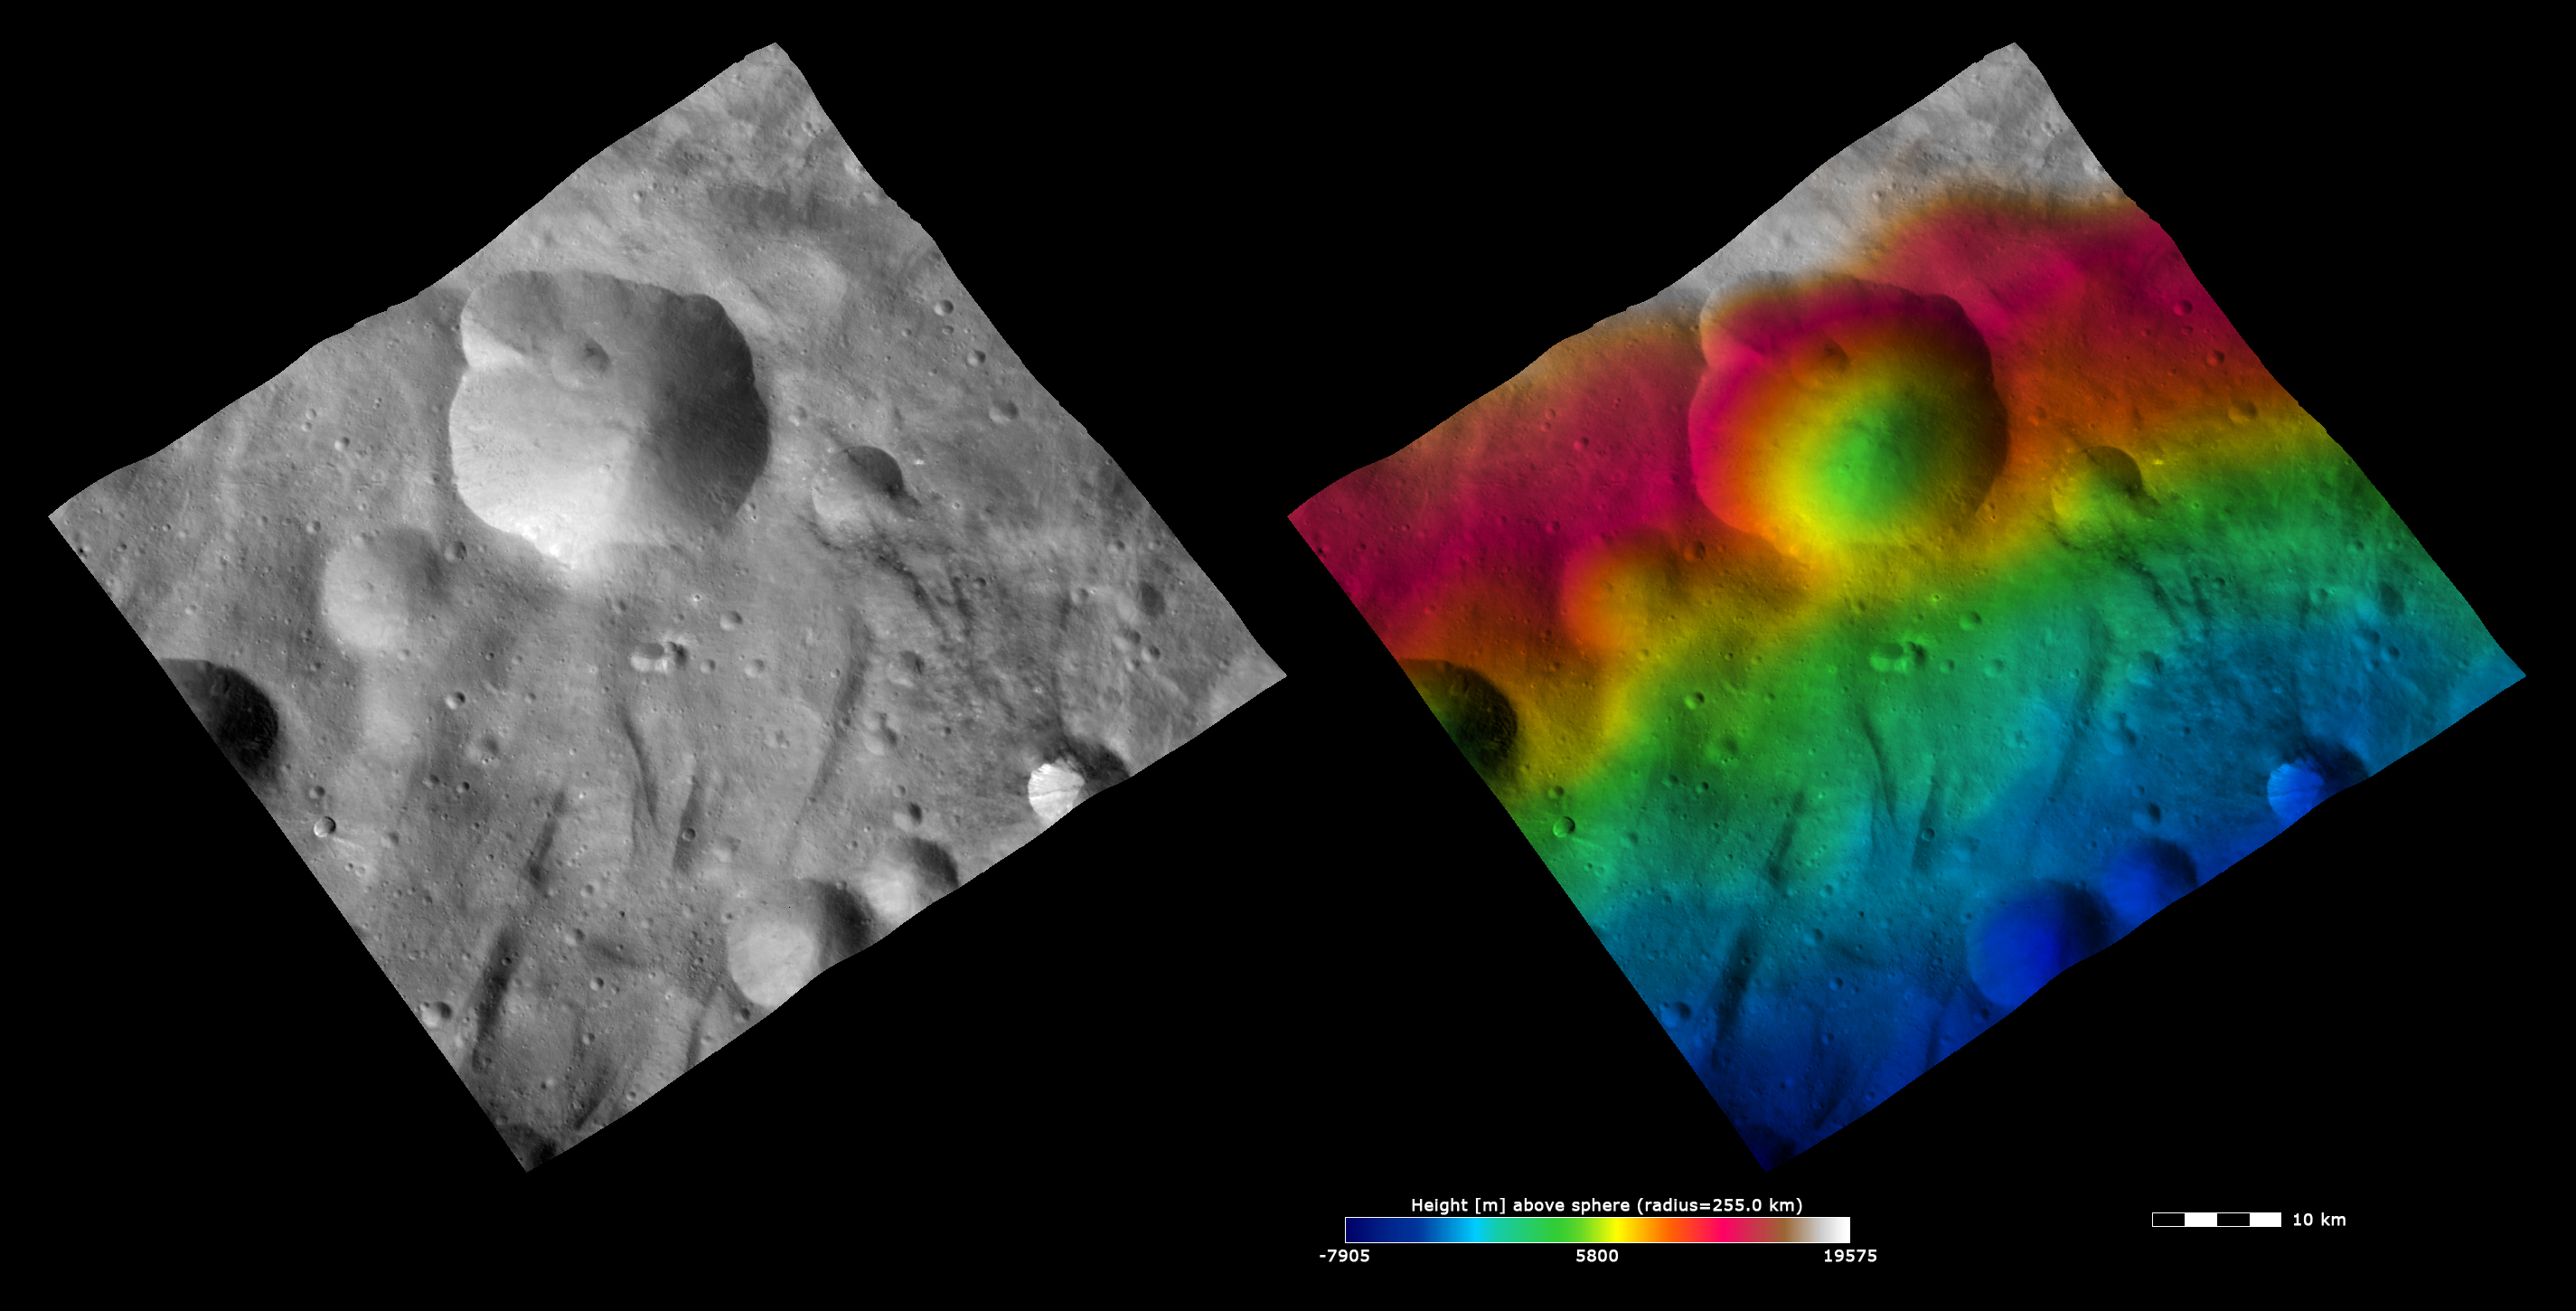

Topography and Albedo Image of Urbinia Crater

These Dawn FC (framing camera) images show Urbinia crater, after which Urbinia quadrangle is named. The left image is an albedo image, which is taken directly through the clear filter of the FC. Such an image shows the albedo (e.g. brightness/darkness) of the surface. The right image uses the same albedo image as its base but then a color-coded height representation of the topography is overlain onto it. The topography is calculated from a set of images that were observed from different viewing directions, allowing stereo reconstruction. The various colors correspond to the height of the area. The white and red areas in the top of the image are the highest areas and the blue areas in the bottom of the image are the lowest areas. Urbinia crater is distinctive because is has an irregularly shaped rim due to the formation of other impact craters along its rim and then subsequent erosion. There are at least 4 smaller impact craters on the rim of Urbinia crater that have changed the shape of the rim. But, the lower halves of these craters have partially slumped into the center of Urbinia crater, which means there is not a distinctive topographic difference between them and the walls of Urbinia crater. This is seen in the topography image because the color-coded heights are not too disrupted by the smaller impacts.

These images are located in Vesta’s Urbinia quadrangle and the center latitude and longitude of the image is 33.4°S, 277.1°E. NASA’s Dawn spacecraft obtained this image with its framing camera on October 13th 2011. This image was taken through the camera’s clear filter. The distance to the surface of Vesta is 700 km and the image has a resolution of about 70 meters per pixel. This image was acquired during the HAMO (High Altitude Mapping Orbit) phase of the mission. The images are lambert-azimuthal map projected.

The Dawn mission to Vesta and Ceres is managed by NASA’s Jet Propulsion Laboratory, a division of the California Institute of Technology in Pasadena, for NASA’s Science Mission Directorate, Washington D.C. UCLA is responsible for overall Dawn mission science. The Dawn framing cameras have been developed and built under the leadership of the Max Planck Institute for Solar System Research, Katlenburg-Lindau, Germany, with significant contributions by DLR German Aerospace Center, Institute of Planetary Research, Berlin, and in coordination with the Institute of Computer and Communication Network Engineering, Braunschweig. The Framing Camera project is funded by the Max Planck Society, DLR, and NASA/JPL.

Credit: NASA/JPL-Caltech/UCLA/MPS/DLR/IDA